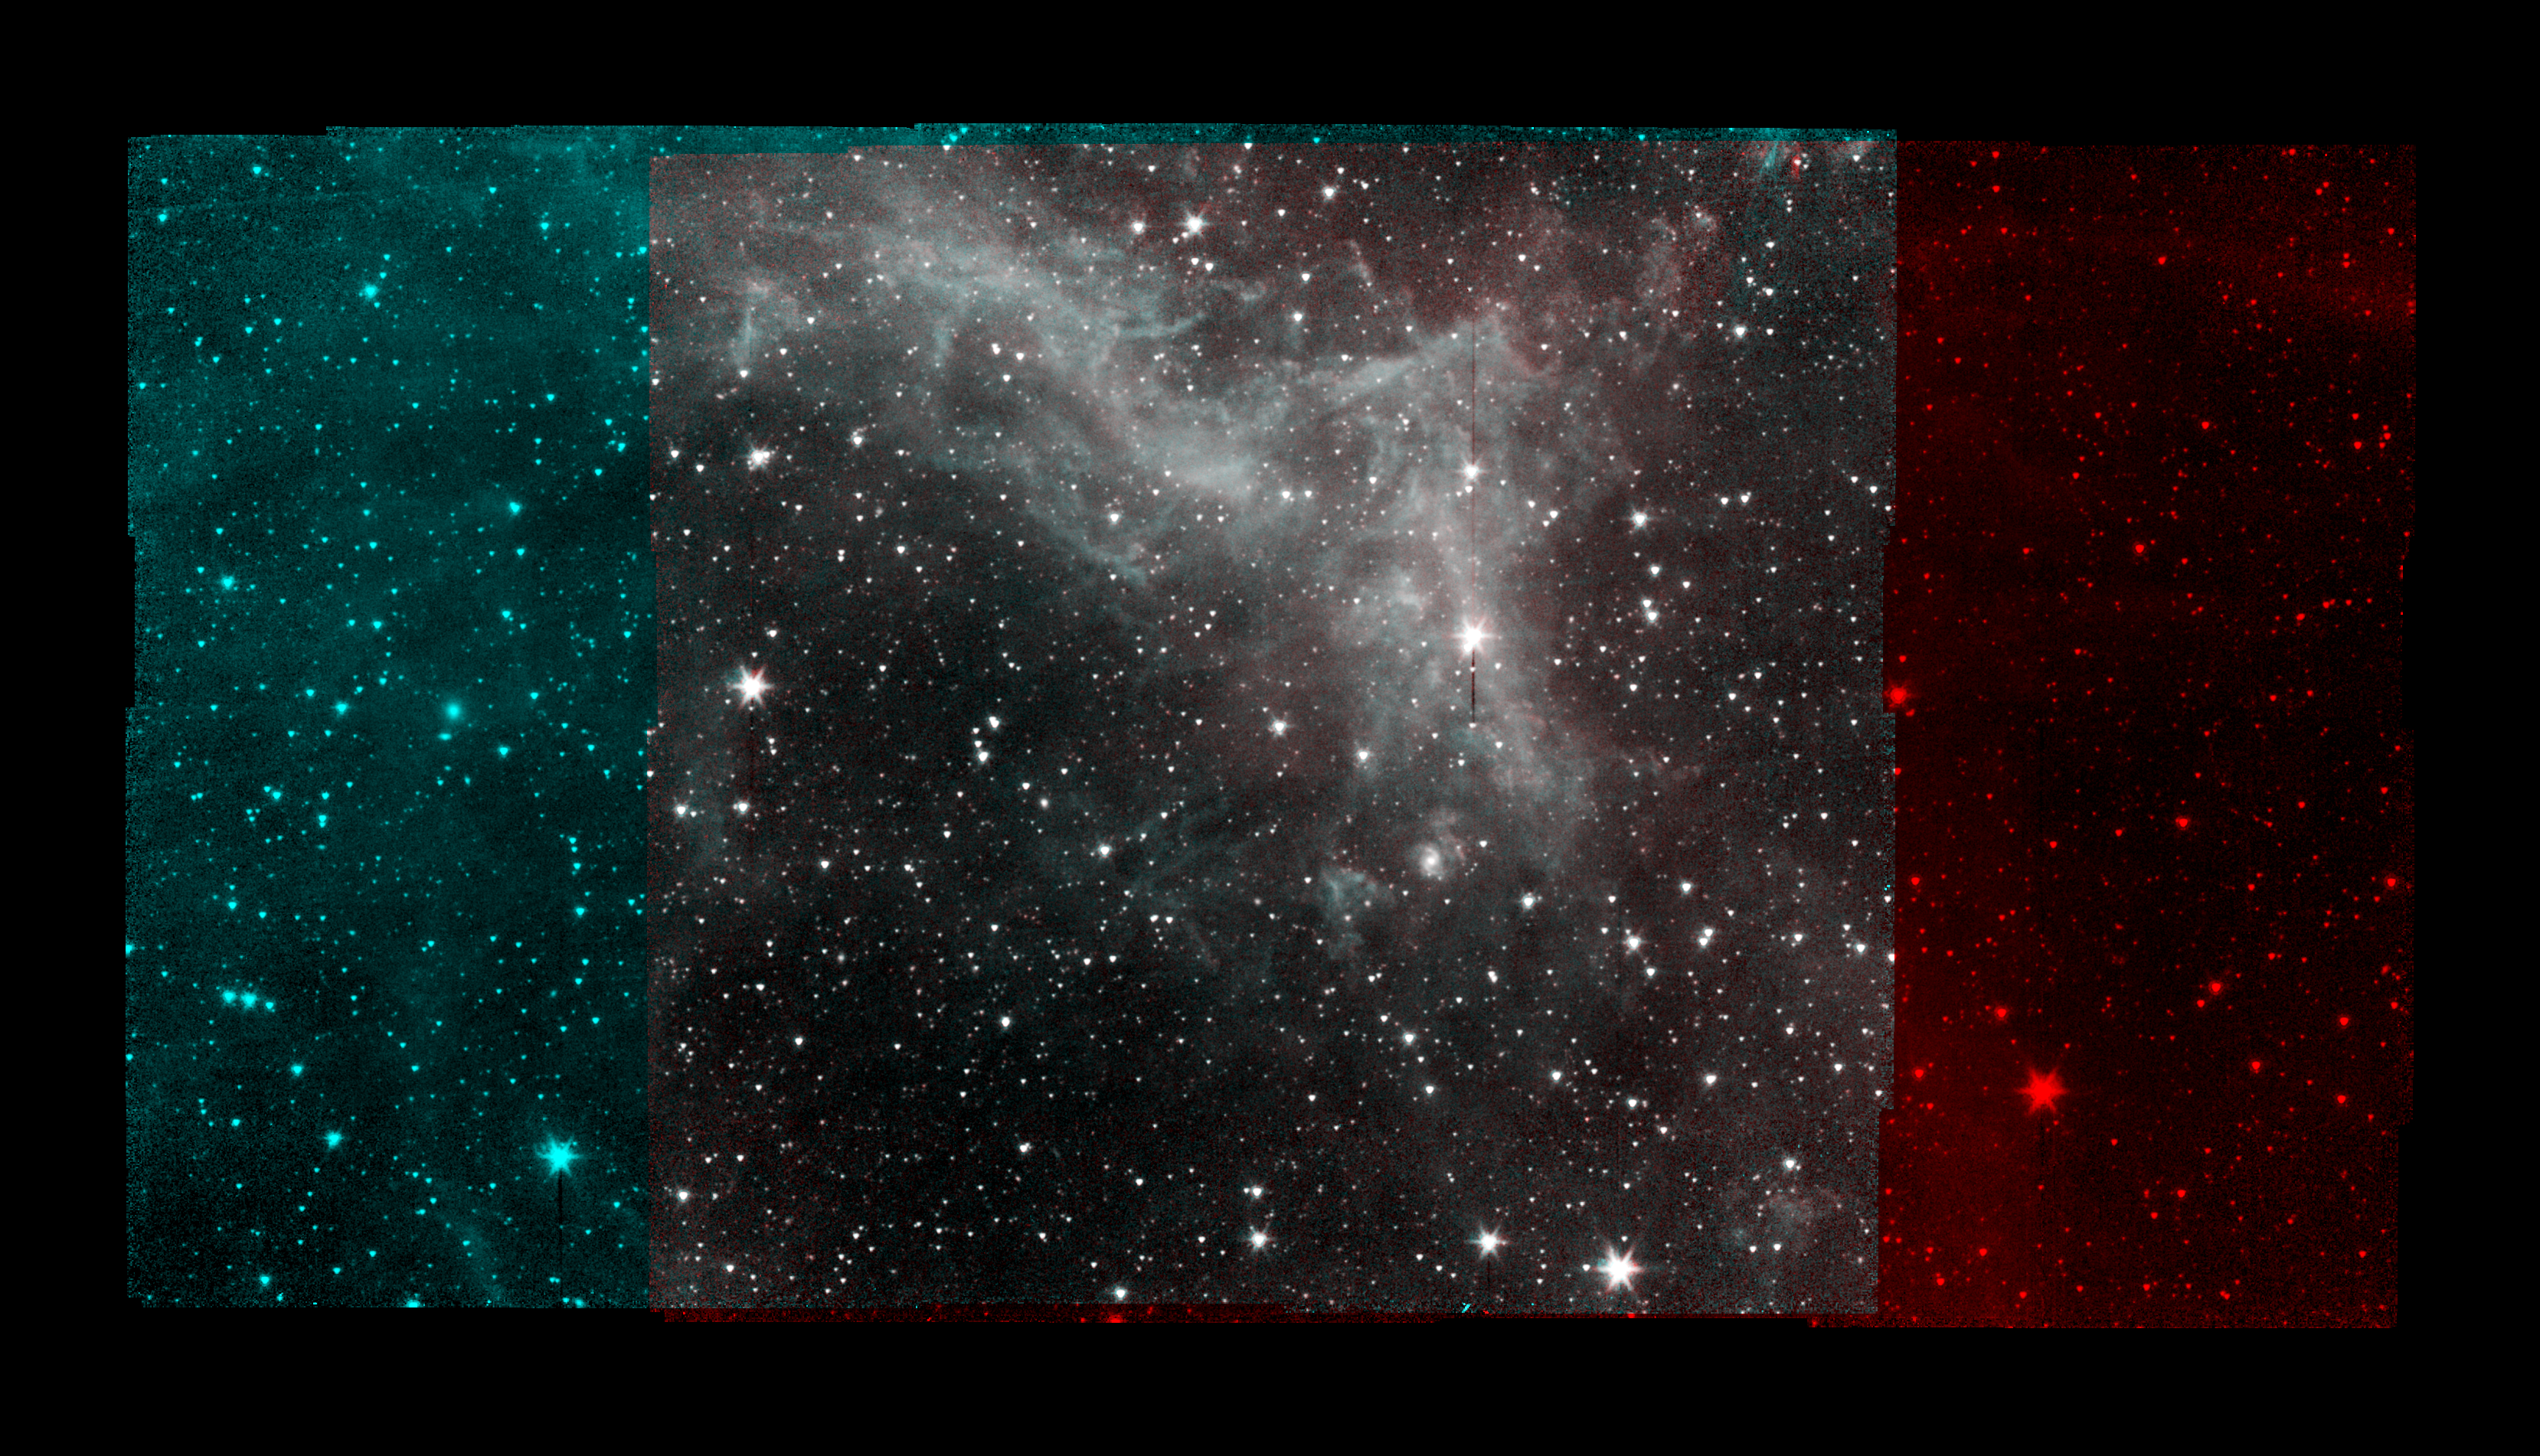

Spitzer California Nebula Mosaic

This series of image taken by NASA's Spitzer Space Telescope on Jan. 25, 2020, shows part of the California Nebula, which is located about 1,000 light-years from Earth. This is the final mosaic taken by the mission before it was decommissioned on Jan. 30, 2020.

Spitzer's infrared detectors reveal the presence of warm dust, similar to soot, mixed in with the gas. The dust absorbs visible and ultraviolet light from nearby stars and then re-emits the absorbed energy as infrared light.

The image displays Spitzer's observations much the way that research astronomers would view them: From 2009 to 2020, Spitzer operated two detectors simultaneously that imaged adjacent areas of the sky. The detectors captured different wavelengths of infrared light (referred to by their physical wavelength): 3.6 micrometers (shown in cyan) and 4.5 micrometers (shown in red). Different wavelengths of light can reveal different objects or features. Spitzer would scan the sky, taking multiple pictures in a grid pattern, so that both detectors would image the region at the center of the grid. By combining those images into a mosaic, it was possible to see what a given region looked like in multiple wavelengths, such as in the gray-hued part of the image above.

NASA's Jet Propulsion Laboratory, Pasadena, Calif., manages the Spitzer Space Telescope mission for NASA's Science Mission Directorate, Washington. Science operations are conducted at the Spitzer Science Center at the California Institute of Technology, also in Pasadena. Caltech manages JPL for NASA.

Credit: NASA/JPL-Caltech